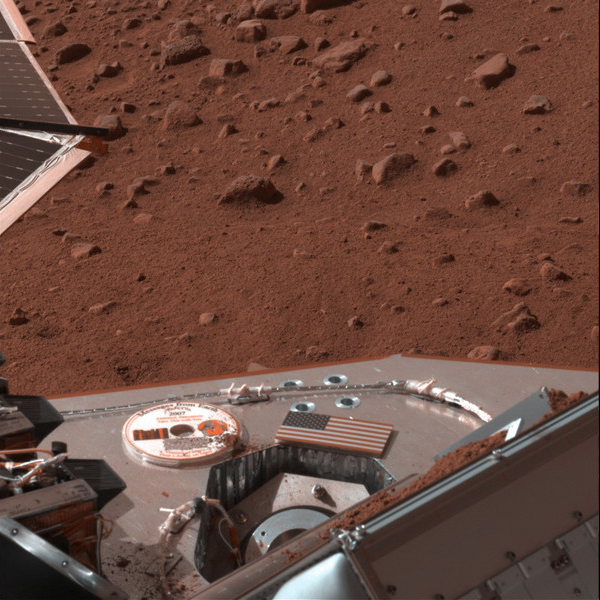

Soil Delivery to Phoenix Oven

This image shows a view from NASA’s Phoenix Mars Lander’s Stereo Surface Imager’s left eye after delivery of soil to the Thermal and Evolved-Gas Analyzer (TEGA), taken on the 12th Martian day after landing (Sol 12, June 6, 2008).

Soil is visible on both sides of the open doors of TEGA’s #4 oven. Sensors inside the device indicate no soil passed through the screen and into the oven.

The Phoenix Mission is led by the University of Arizona, Tucson, on behalf of NASA. Project management of the mission is by NASA’s Jet Propulsion Laboratory, Pasadena, Calif. Spacecraft development is by Lockheed Martin Space Systems, Denver.

Photojournal Note: As planned, the Phoenix lander, which landed May 25, 2008 23:53 UTC, ended communications in November 2008, about six months after landing, when its solar panels ceased operating in the dark Martian winter.

Credit: NASA/JPL-Caltech/University of Arizona/Texas A&M University